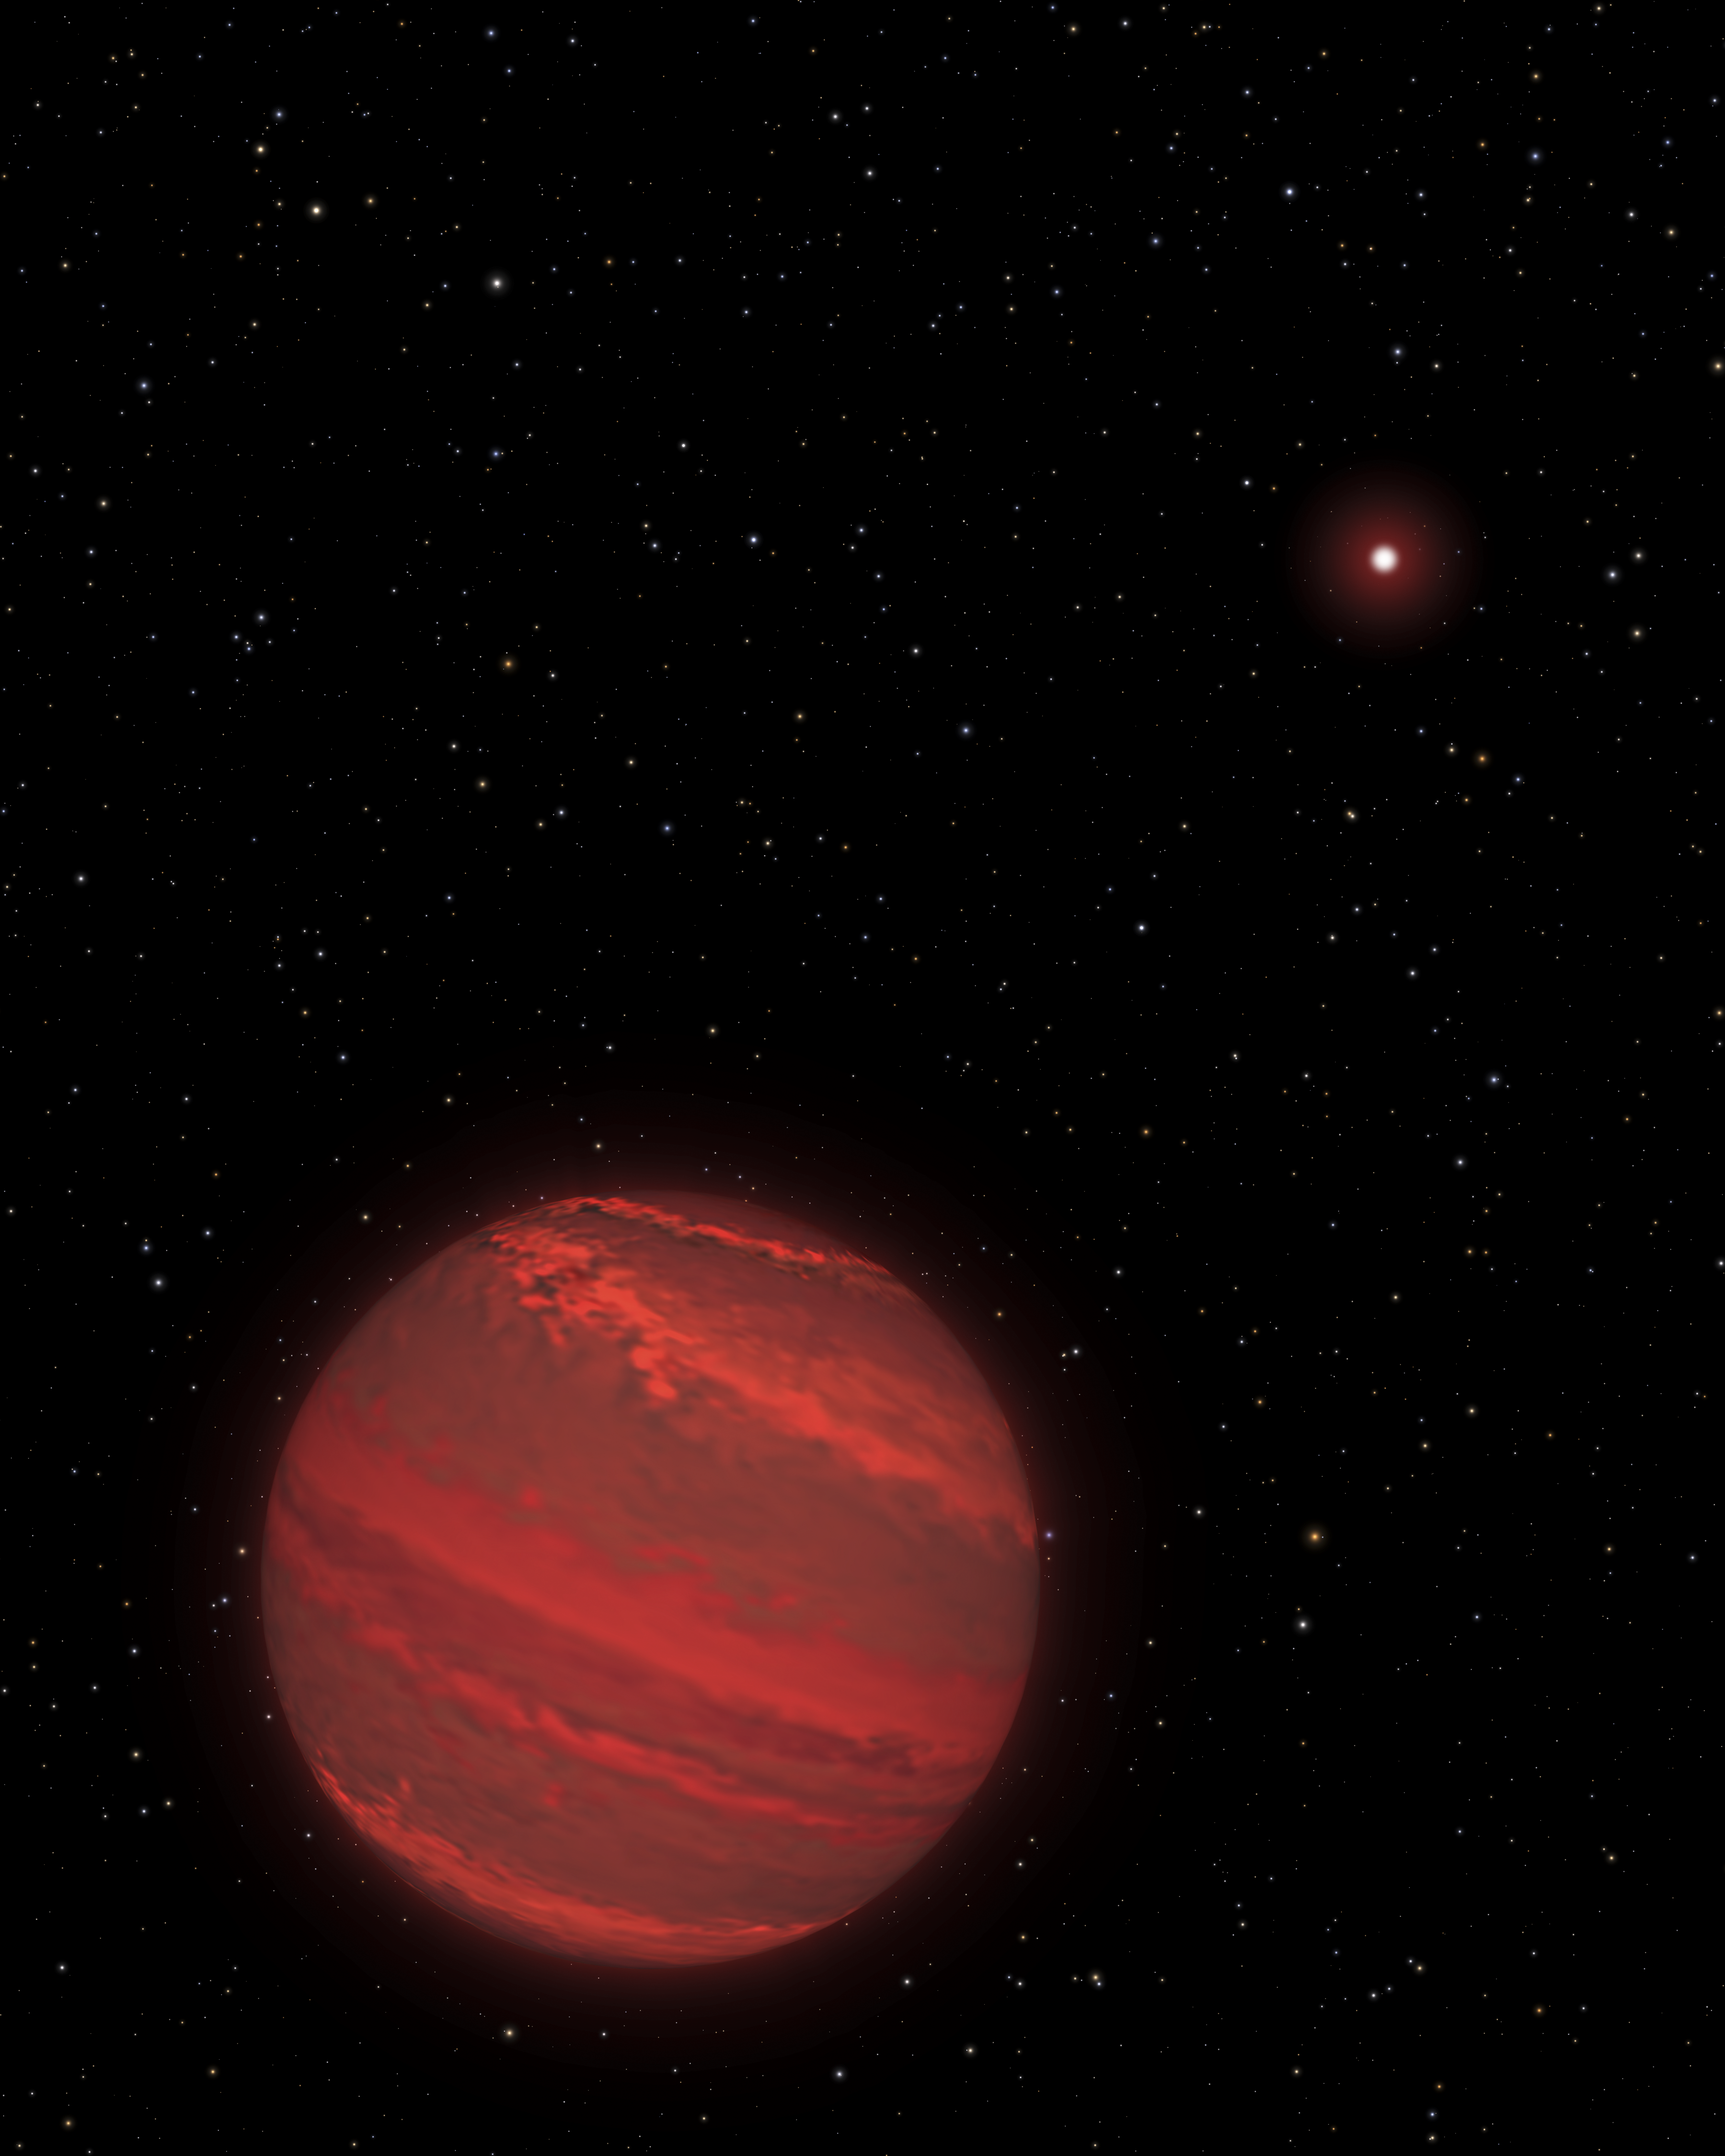

Artist’s View of a Super-Jupiter around a Brown Dwarf (2M1207)

This is an illustration of a planet that is four times the mass of Jupiter and orbits 5 billion miles from a brown-dwarf companion (the bright red object seen in the background). The rotation rate of this “super-Jupiter” has been measured by studying subtle variations in the infrared light the hot planet radiates through a variegated, cloudy atmosphere. The planet completes one rotation every 10 hours – about the same rate as Jupiter. Because the planet is young, it is still contracting under gravity and radiating heat. The atmosphere is so hot that it rains molten glass and, at lower altitudes, molten iron.

Because the planet is only 170 light-years away, many of the bright background stars that can be seen from Earth can be seen from the planet’s location in our galaxy, including Sirius, Fomalhaut, and Alpha Centauri. Our sun is a faint star in the background, located midway between Procyon and Altair.

The Hubble Space Telescope is a project of international cooperation between NASA and the European Space Agency. NASA’s Goddard Space Flight Center in Greenbelt, Maryland, manages the telescope. The Space Telescope Science Institute (STScI) in Baltimore conducts Hubble science operations. STScI is operated for NASA by the Association of Universities for Research in Astronomy, Inc., in Washington.

Credit: NASA/STScI